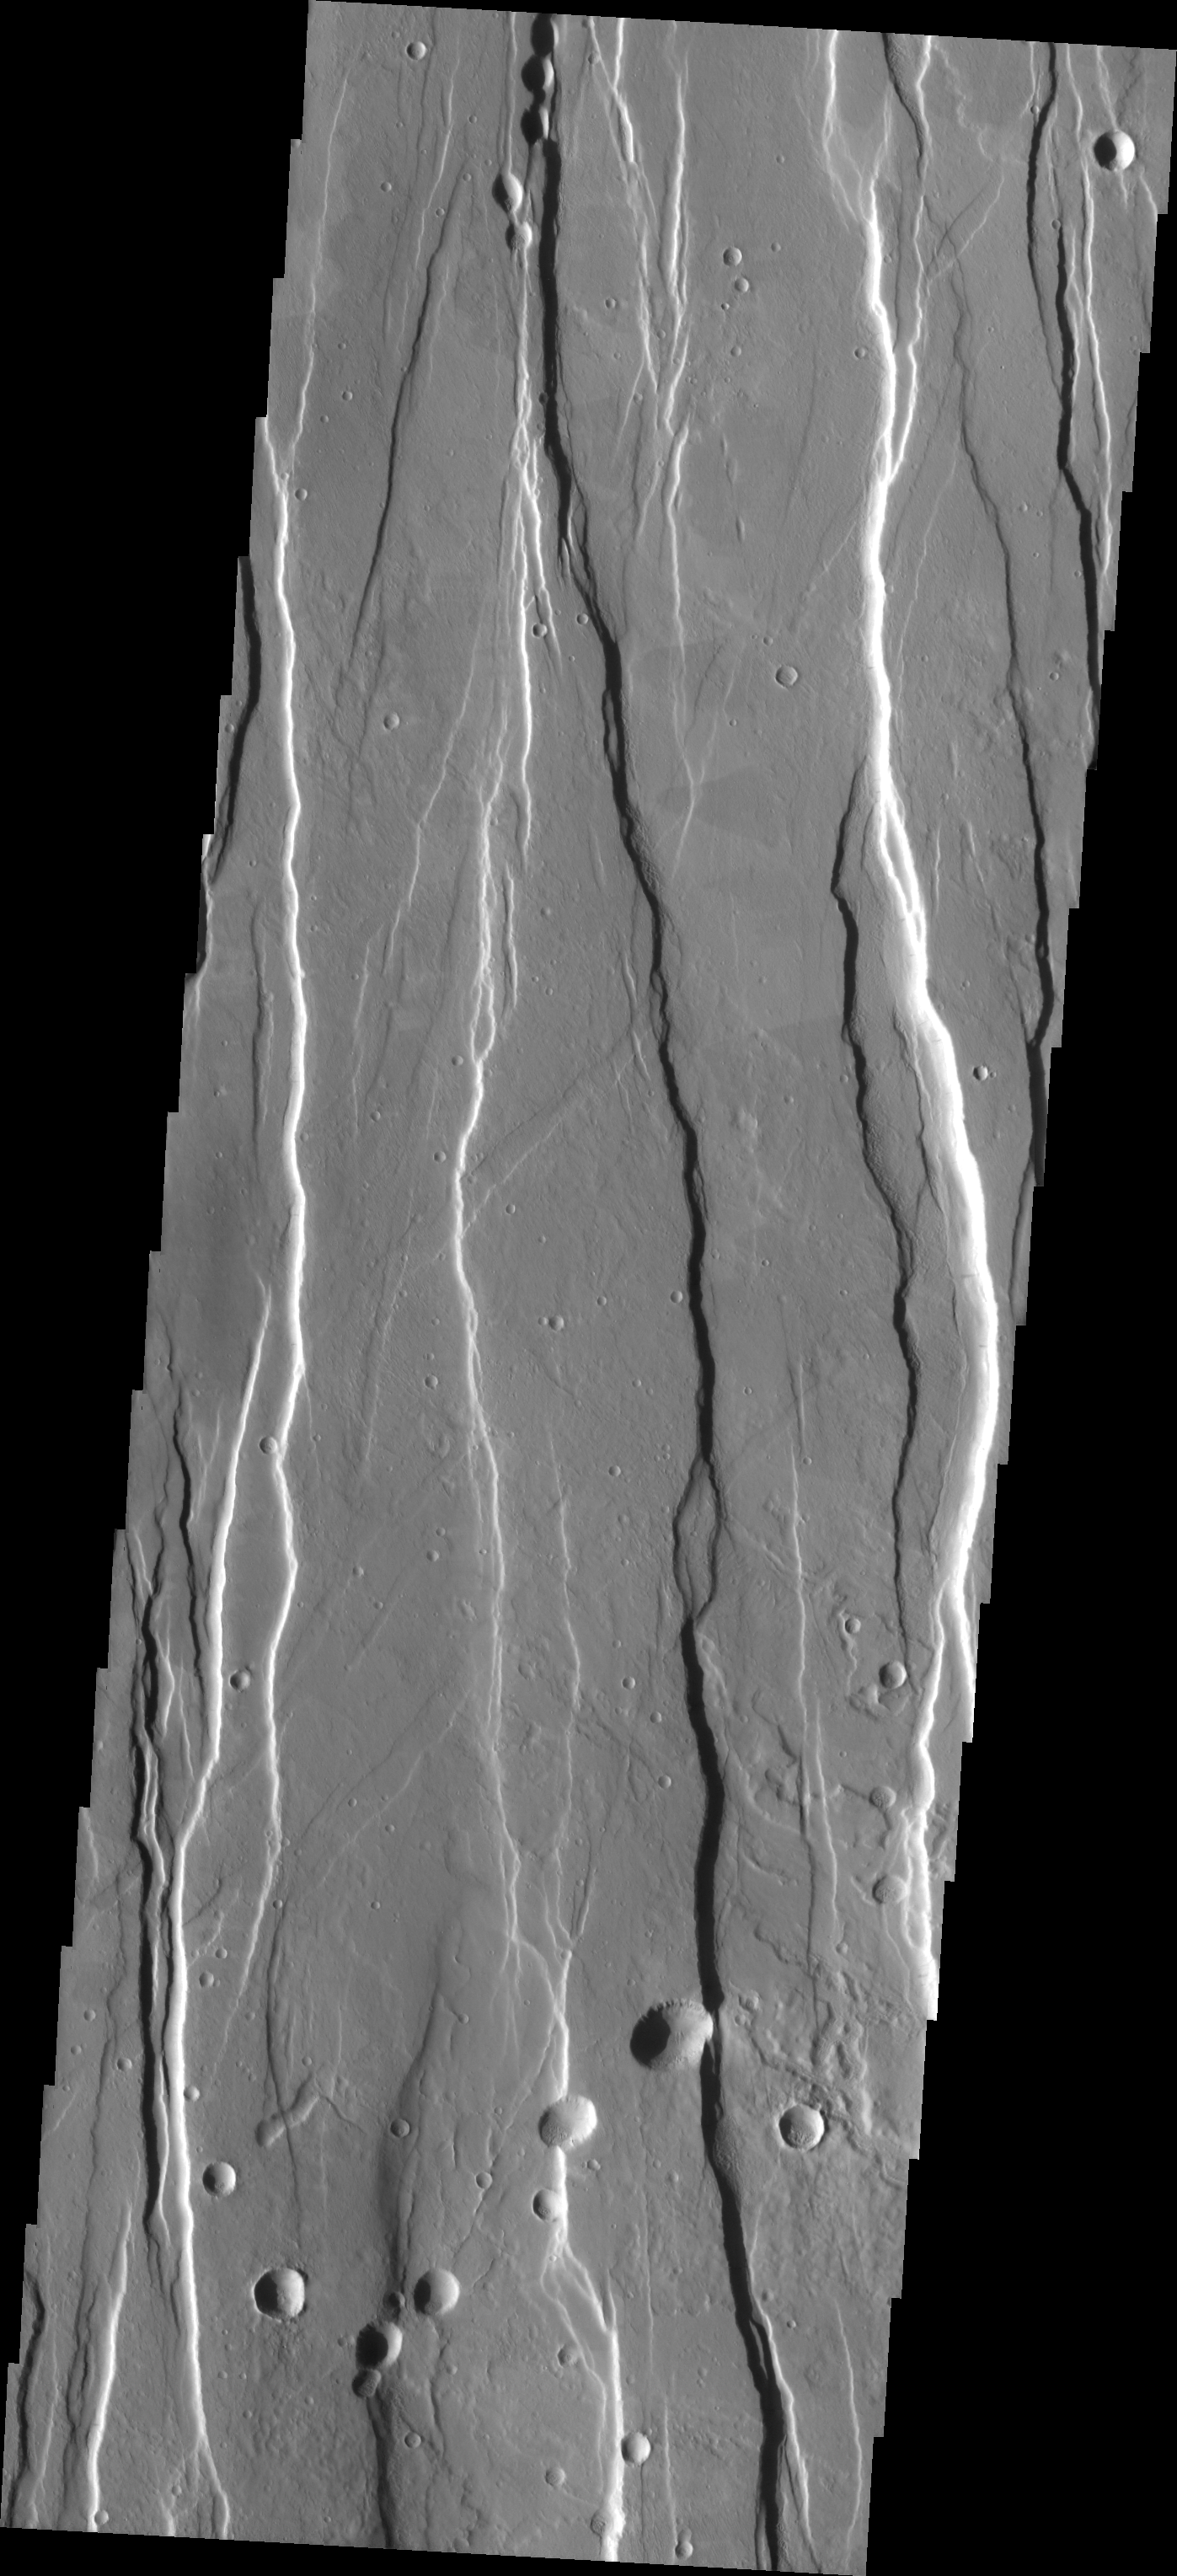

Alba Patera Graben

This VIS image is on the southern flank of Alba Patera — a large, old volcano. These graben likely formed as the volcano collaped into the empty magma chamber beneath the surface.

Image information: VIS instrument. Latitude 31.9, Longitude 251.4 East (108.6 West). 19 meter/pixel resolution.

Note: this THEMIS visual image has not been radiometrically nor geometrically calibrated for this preliminary release. An empirical correction has been performed to remove instrumental effects. A linear shift has been applied in the cross-track and down-track direction to approximate spacecraft and planetary motion. Fully calibrated and geometrically projected images will be released through the Planetary Data System in accordance with Project policies at a later time.

NASA’s Jet Propulsion Laboratory manages the 2001 Mars Odyssey mission for NASA’s Office of Space Science, Washington, D.C. The Thermal Emission Imaging System (THEMIS) was developed by Arizona State University, Tempe, in collaboration with Raytheon Santa Barbara Remote Sensing. The THEMIS investigation is led by Dr. Philip Christensen at Arizona State University. Lockheed Martin Astronautics, Denver, is the prime contractor for the Odyssey project, and developed and built the orbiter. Mission operations are conducted jointly from Lockheed Martin and from JPL, a division of the California Institute of Technology in Pasadena.

Credit: NASA/JPL/Arizona State University